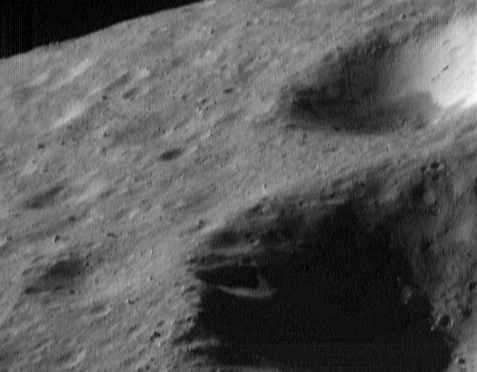

Horizon View

This image of Eros, taken from the NEAR Shoemaker spacecraft on May 2, 2000, from an orbital altitude of 52 kilometers (32 miles), shows a view toward Eros’ horizon. The section shown is about 1.8 kilometers (1.1 miles) across. This particular view provides a snapshot of three of the most common types of features seen on the asteroid: craters whose rims have been rounded by erosion due to smaller impacts and blanketing by the impact debris, or regolith (impact debris); variations in the brightness of material on the walls of the craters; and a scattering of boulders ranging in size from nearly 100 meters (328 feet) down to about 8 meters (26 feet).

Built and managed by The Johns Hopkins University Applied Physics Laboratory, Laurel, Maryland, NEAR was the first spacecraft launched in NASA’s Discovery Program of low-cost, small-scale planetary missions. See the NEAR web page at http://near.jhuapl.edu/ for more details.

Credit: NASA/JPL/JHUAPL